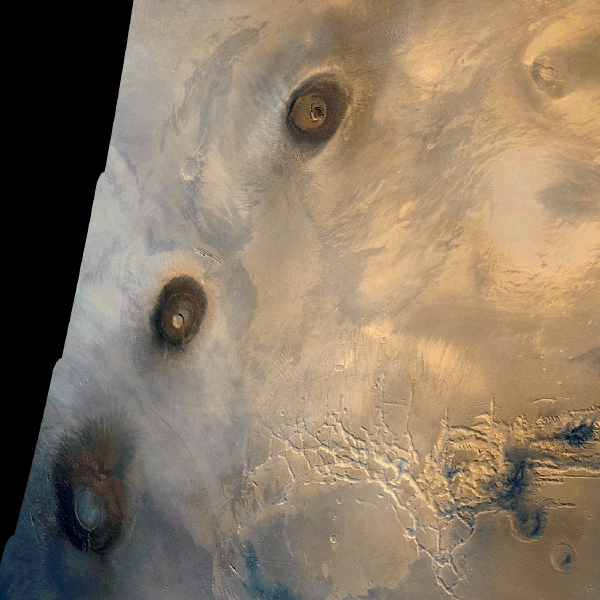

Photomosiac of the Tharsis Region

Viking 1 Orbiter color mosaic of the eastern Tharsis region on Mars. At left, from top to bottom, are the three 25 km high volcanic shields, Ascraeus Mons, Pavonis Mons, and Arsia Mons. The shield at upper right is Tharsis Tholus. The canyon system at lower right is Noctis Labyrinthus, the westernmost extension of Valles Marineris. The smooth area at bottom center is Syria Planum. The distance between the calderas of Ascraeus and Pavonis Mons is 800 km. North is up. The images used to produce this mosaic were taken during orbit 1334 on 22 February 1980. (Viking 1 Orbiter MG01N104-334S0)

Credit: NASA/JPL